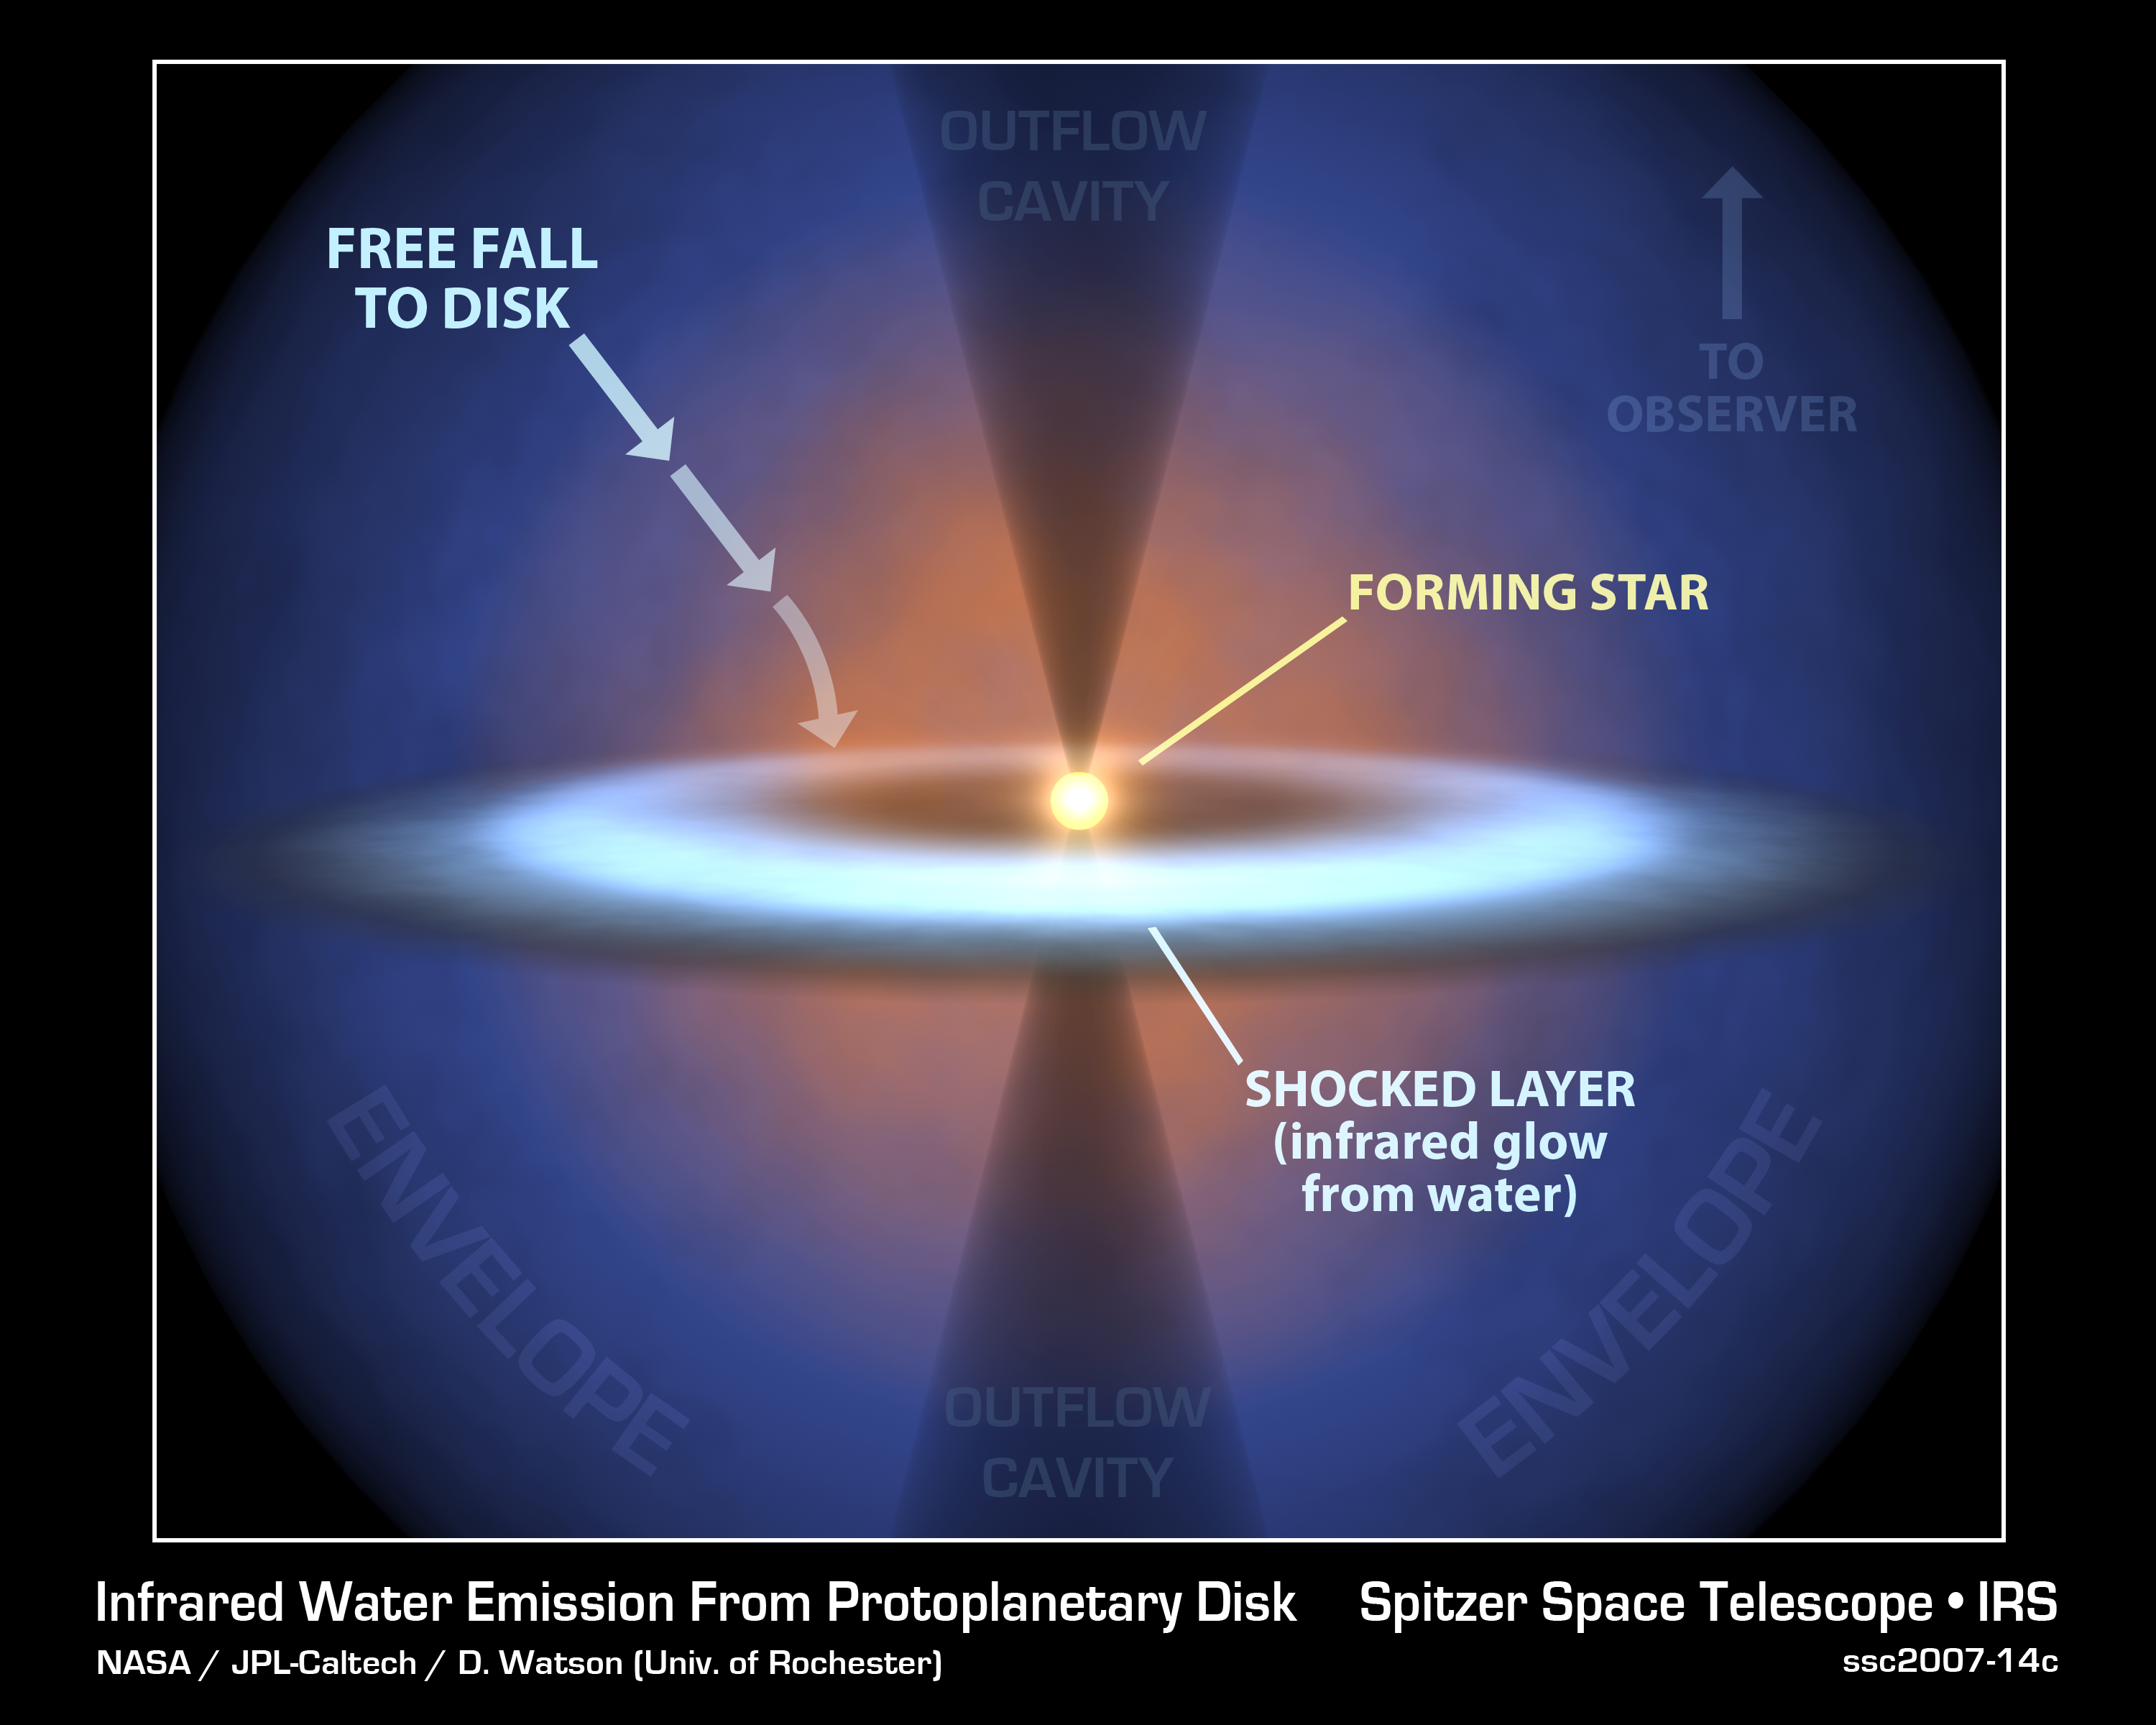

Steamy Solar System (Annotated)

This diagram illustrates the earliest journeys of water in a young, forming star system. Stars are born out of icy cocoons of gas and dust. As the cocoon collapses under its own weight in an inside-out fashion, a stellar embryo forms at the center surrounded by a dense, dusty disk. The stellar embryo "feeds" from the disk for a few million years, while material in the disk begins to clump together to form planets.

NASA's Spitzer Space Telescope was able to probe a crucial phase of this stellar evolution -- a time when the cocoon is vigorously falling onto the pre-planetary disk. The infrared telescope detected water vapor as it smacks down on a disk circling a forming star called NGC 1333-IRAS 4B. This vapor started out as ice in the outer envelope, but vaporized upon its arrival at the disk. There is enough water vapor in the disk to fill the Earth's oceans five times over.

By analyzing the water in the system, astronomers were also able learn about other characteristics of the disk, such as its size, density and temperature.

How did Spitzer see the water vapor deep in the NGC 1333-IRAS 4B system? This is most likely because the system is oriented in just the right way, such that its thicker disk is seen face-on from our Earthly perspective. In this "face-on" orientation, Spitzer can peer through a window carved by an outflow of material from the embryonic star. This system in this drawing is shown in the opposite "edge-on" configuration.

Credit: NASA/JPL-Caltech/T. Pyle (SSC)